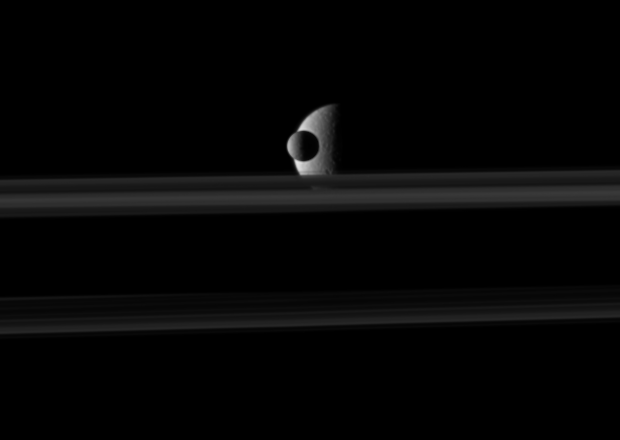

Before a Veiled Rhea

The small moon Mimas passes in front of the larger moon Rhea, which is partly obscured by Saturn’s rings, in this movie from NASA’s Cassini spacecraft.

Observations of mutual moon-crossing events, in which one moon passes close to or in front of another, help scientists refine their understanding of the orbits of Saturn’s moons. This movie is a concatenation of 10 still images obtained over a span of about 6 minutes. The images were re-projected to a uniform view and computer interpolation was used to smooth the moons’ motions between the frames.

In this video, Mimas (396 kilometers, 246 miles across) moves in front of the rings. Rhea (1,528 kilometers, 949 miles across) reveals the delicate separations within the rings as the thin line of the F ring appears before the backdrop of the mid-southern latitudes of the moon. Mimas travels at an average speed of 14 kilometers per second (31,000 mph). Rhea’s average speed is about 8 kilometers per second (18,000 mph).

(For other movies like this one, see PIA11692 and PIA11693.)

In this view Rhea, at a distance of approximately 2.7 million kilometers (1.7 million miles), is farther from Cassini than Mimas. Mimas is closer to the spacecraft at a distance of approximately 2 million kilometers (1.2 million miles).

This view looks toward the northern, sunlit side of the rings from just above the ringplane.

The images were taken in visible light with Cassini’s narrow-angle camera on Oct. 19, 2009. The view was obtained at a Sun-Mimas-spacecraft, or phase, angle of 95 degrees. Scale on Mimas is 12 kilometers (7 miles) per pixel.

The Cassini-Huygens mission is a cooperative project of NASA, the European Space Agency and the Italian Space Agency. The Jet Propulsion Laboratory, a division of the California Institute of Technology in Pasadena, manages the mission for NASA’s Science Mission Directorate, Washington, D.C. The Cassini orbiter and its two onboard cameras were designed, developed and assembled at JPL. The imaging operations center is based at the Space Science Institute in Boulder, Colo.

Credit: NASA/JPL/Space Science Institute